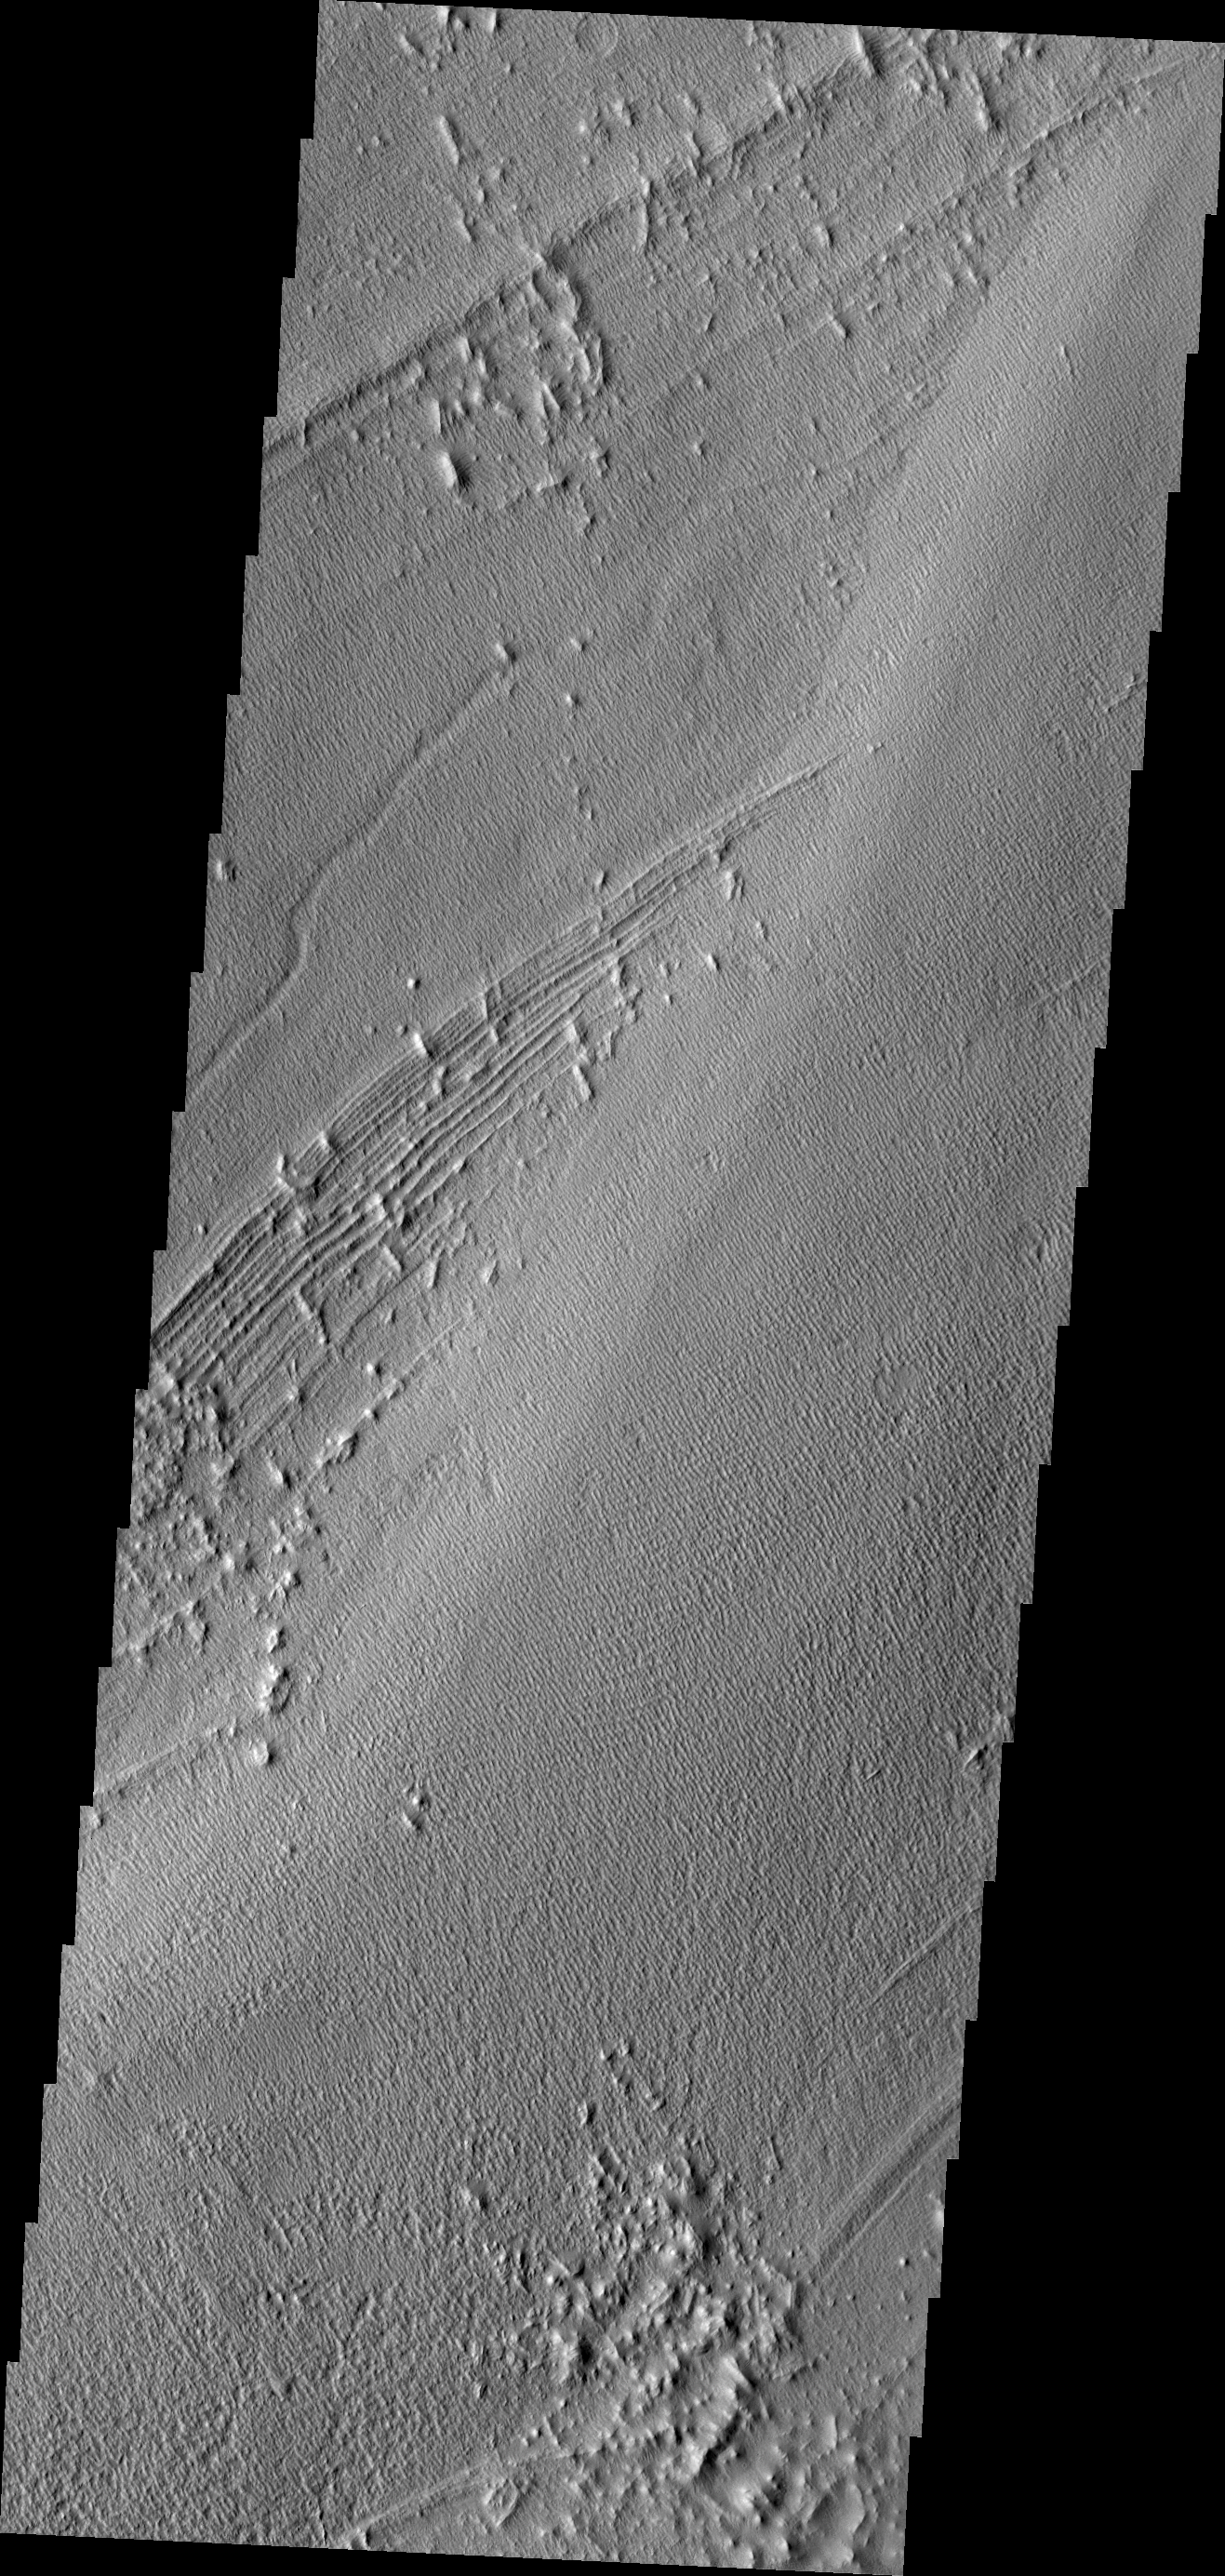

Pavonis Mons

Pavonis Mons, one of the three huge Tharsis volcanoes, is encircled on the west side by a series of arcuate ridges. How these features were formed is still unknown.

Credit: NASA/JPL/ASU